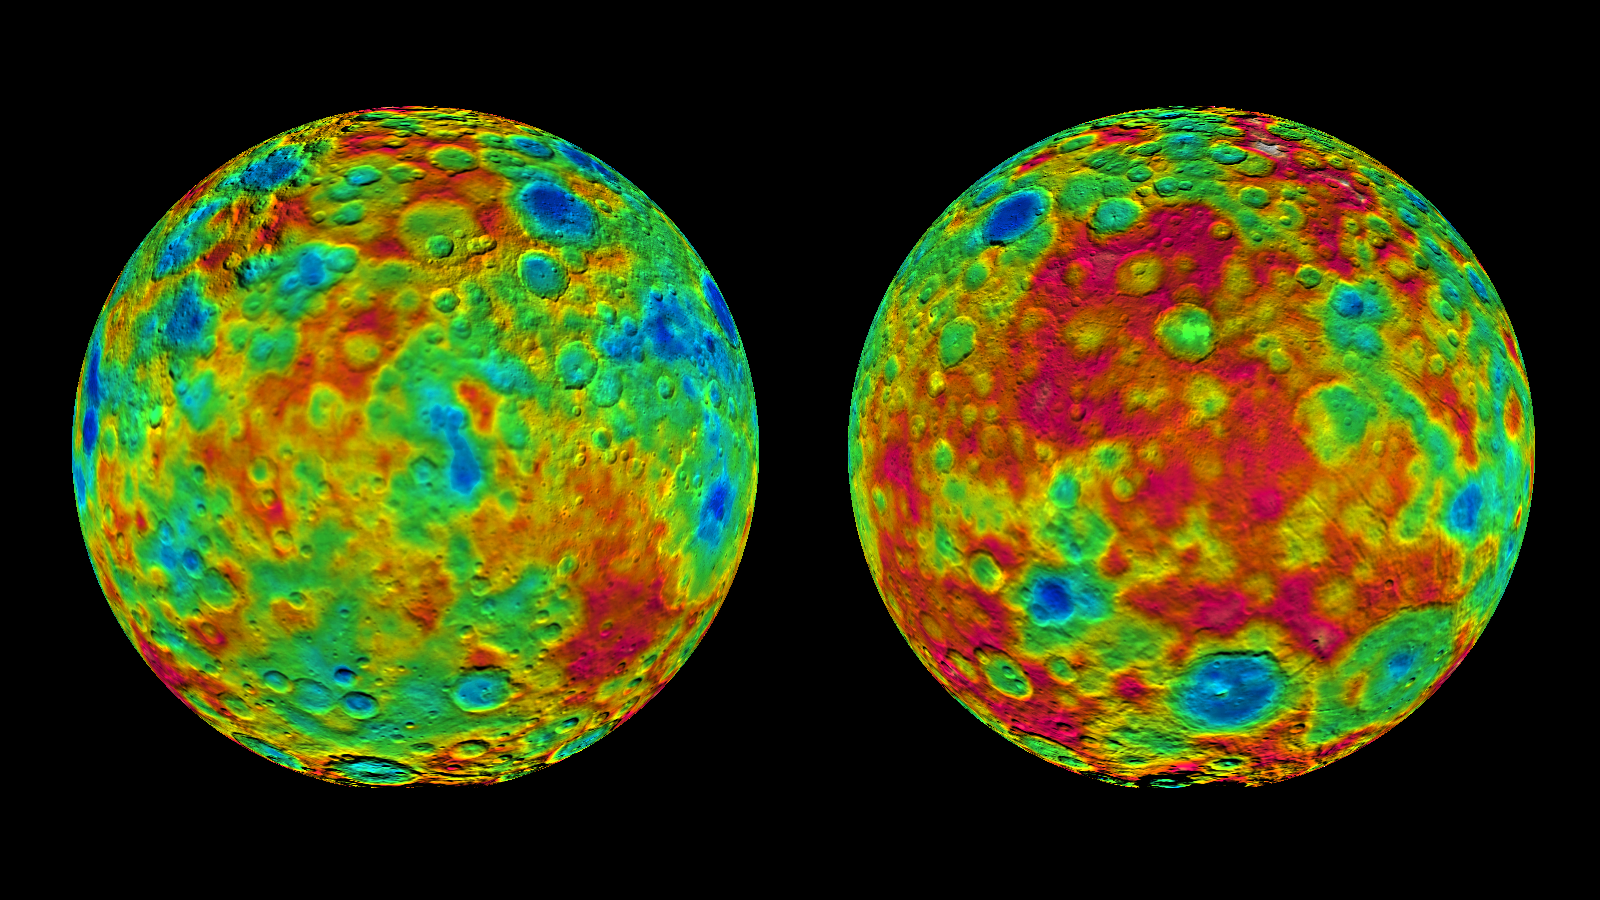

Topographic Maps of Ceres’ East and West Hemispheres

This pair of images shows color-coded maps from NASA’s Dawn mission, revealing the highs and lows of topography on the surface of dwarf planet Ceres.

The map at left is centered on terrain at 60 degrees east longitude; the map at right is centered on 240 degrees east longitude.

The color scale extends about 5 miles (7.5 kilometers) below the surface in indigo to 5 miles (7.5 kilometers) above the surface in white.

The topographic map was constructed from analyzing images from Dawn’s framing camera taken from varying sun and viewing angles. The map was combined with an image mosaic of Ceres and projected as an orthographic projection.

The well-known bright spots in the center of Ceres northern hemisphere in the image at right retain their bright appearance, although they are color-coded in the same green elevation of the crater floor in which they sit.

Note: The elevation scale used for this topographic map product differs slightly from the scale used to create PIA19605.

Dawn’s mission is managed by JPL for NASA’s Science Mission Directorate in Washington. Dawn is a project of the directorate’s Discovery Program, managed by NASA’s Marshall Space Flight Center in Huntsville, Alabama. UCLA is responsible for overall Dawn mission science. Orbital ATK, Inc., in Dulles, Virginia, designed and built the spacecraft. The German Aerospace Center, the Max Planck Institute for Solar System Research, the Italian Space Agency and the Italian National Astrophysical Institute are international partners on the mission team.

Credit: NASA/JPL-Caltech/UCLA/MPS/DLR/IDA